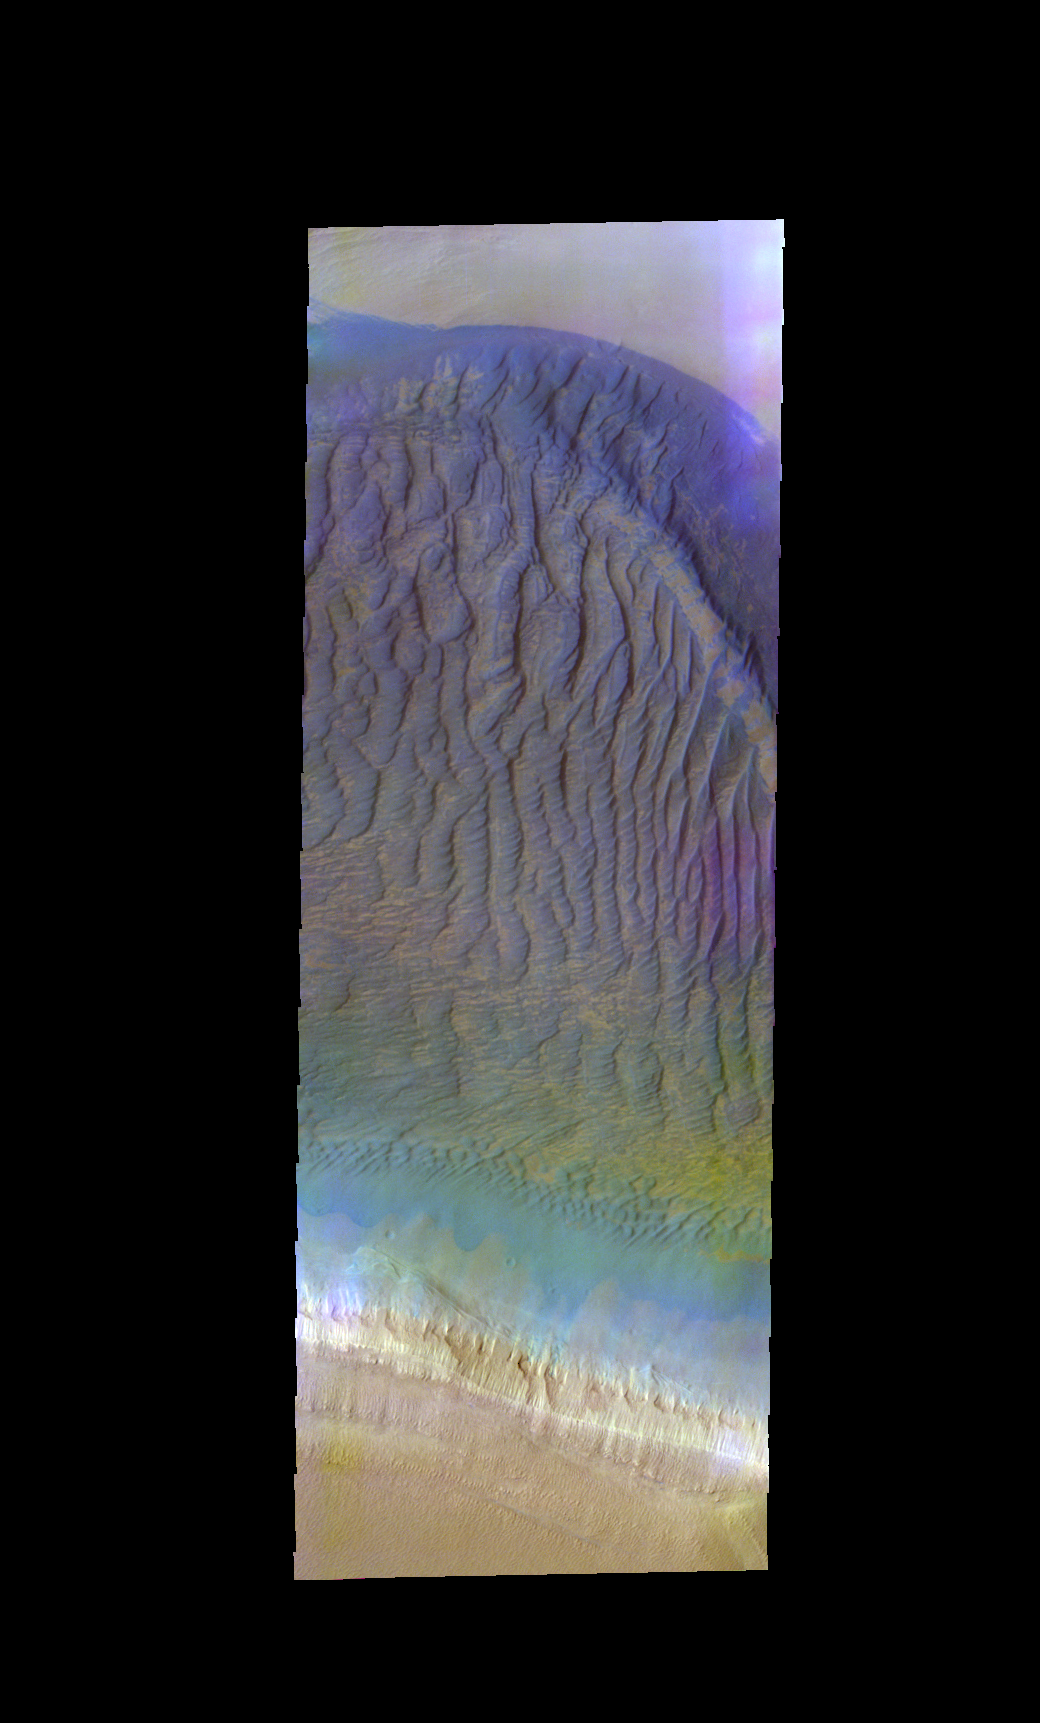

Southern Dunes – False Color

The THEMIS VIS camera contains 5 filters. The data from different filters can be combined in multiple ways to create a false color image. These false color images may reveal subtle variations of the surface not easily identified in a single band image. Today’s false color image shows a large sand sheet and dune forms at the margin of the south polar cap. The bright toned material at the bottom of the image is the polar cap.

Credit: NASA/JPL-Caltech/ASU